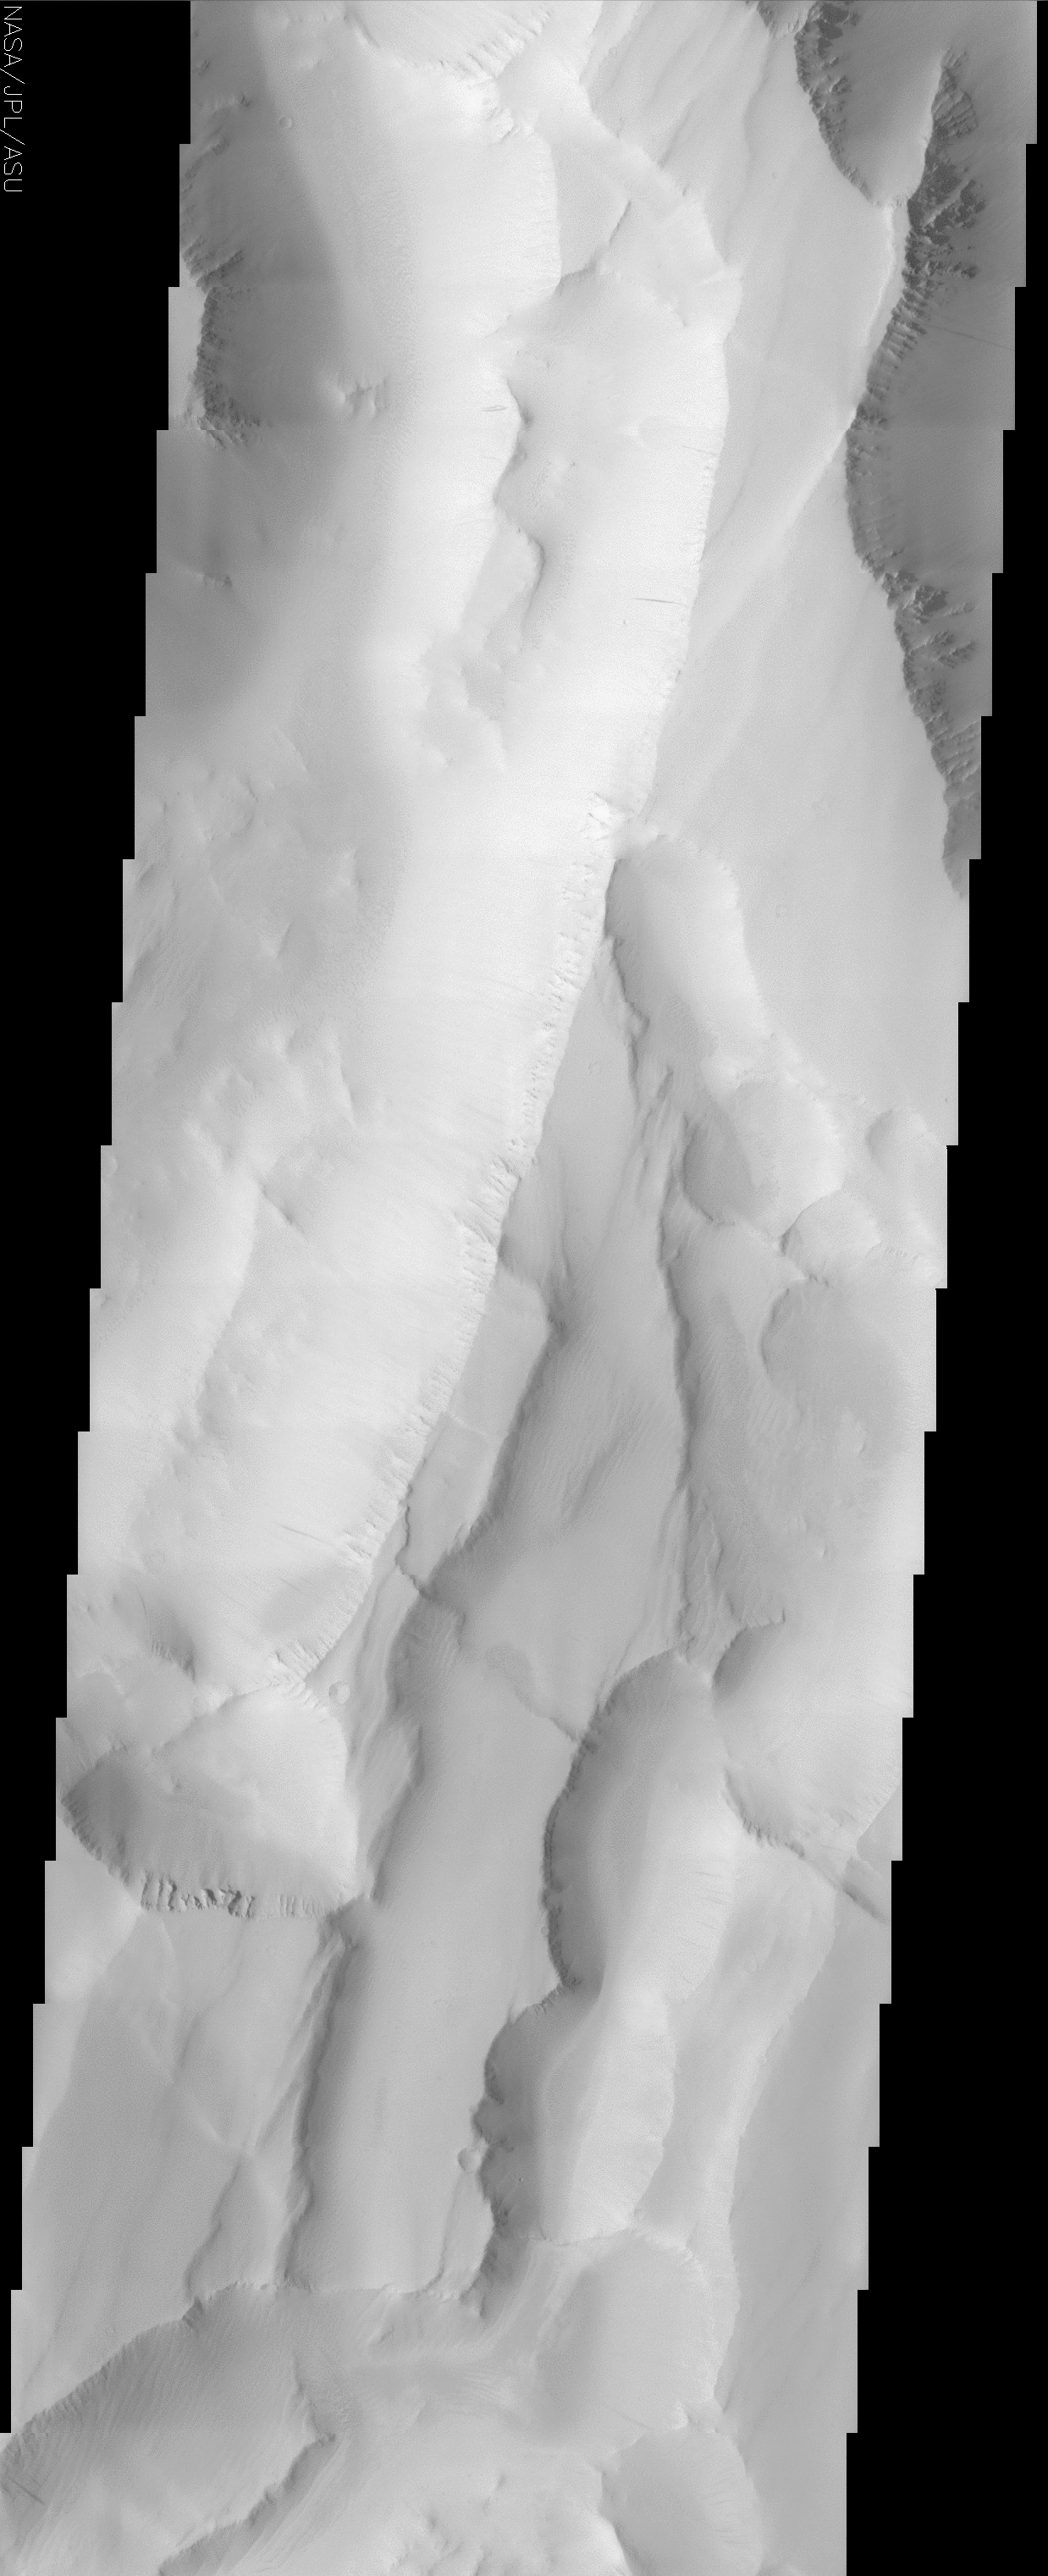

Noctis Labyrinthus

(Released 26 April 2002)
The Science
This image shows a portion of Noctis Labyrinthus, a large valley system at the western end of the Valles Marineris canyon system. Noctis Labyrinthus is notable for its unusual pattern of intersecting valleys, which give the region a maze-like appearance when viewed from above. The walls of these valleys are very high (~5 km) and quite steep, with slopes approaching 35°. Dust covers most of this region, leading to its rather uniform appearance. At the tops of the ridgelines, small dark streaks can be observed trailing downslope; these streaks suggest that the sediments covering this area occasionally become unstable and slide. Ridges of resistant material also can be observed in the highest terrains. In the lower half of the image, a small linear feature appears to cut across the generally NE/SW-trending slopes. This feature is not continuous, indicating that geologic activity has disrupted it since its formation. The northeastern termination of the feature is on a mesa, where it is joined by a less pronounced but similar feature that trends NE/SW. These small features may have originated in several ways: they may be ridges formed by compression, they may be small fault scarps, or they may represent the edges of ancient lava flows that have been disrupted by the formation of the valley system.

The Story
The smoothly sculpted surface in this close-up image belies the bizarre and twisted Martian landscape of which it is a part (seen at a larger scale in the context image). Labyrinths have long been in the human imagination, and it’s no wonder that this area conjured up for early viewers all of the legends of antiquity, of a land where a Minotaur hides and a conquering hero needs a spool of thread to guide him through an inner maze.

As writer Jorge Luis Borges might say, this Martian region is a real-life example of a geological “garden of forking paths,” a dangerous-seeming place where “the paths of the labyrinth converge.” Noctis Labyrinthus, as it’s called, is an area of sprawling, intersecting valleys on Mars, and like a Borgesian story, holds within it elusive truths about the passage of time and a multi-layered landscape of possibility.

At the western end of Valles Marineris, the largest canyon in the solar system, Noctis Labyrinthus holds the secrets to long-term geologic change in the area. It would be easy to lose oneself on a wandering path through the terrain. The walls of this Martian valley maze rise swiftly and steeply to their three-mile heights, and a layer of long-settled dust deceives the eye, making everything look the same. (Well, almost everything. Look closely, and some of realities of the labyrinth are revealed.)

From the tops of ridge lines, small, dark streaks trail down the sides, leaving scant but clear evidence of the sediment that once slid downslope. A long, jagged slash cuts the land (lower third of the image), but is broken in the middle by some unknown geologic force that moved the land through it, “erasing it” sometime later. And then the mysteries: what are the features seen in this image and how did they come to be? Ridges formed by compression? Small cliff lines (“scarps”) caused by faults? Or perhaps the edges of ancient lava flows, disrupted by the formation of the valley system?

Whatever they are, they represent well the strange and misleading passageways of legend and lore, where the way to the truth of the matter and back again is hard to find.

Credit: NASA/JPL/Arizona State University